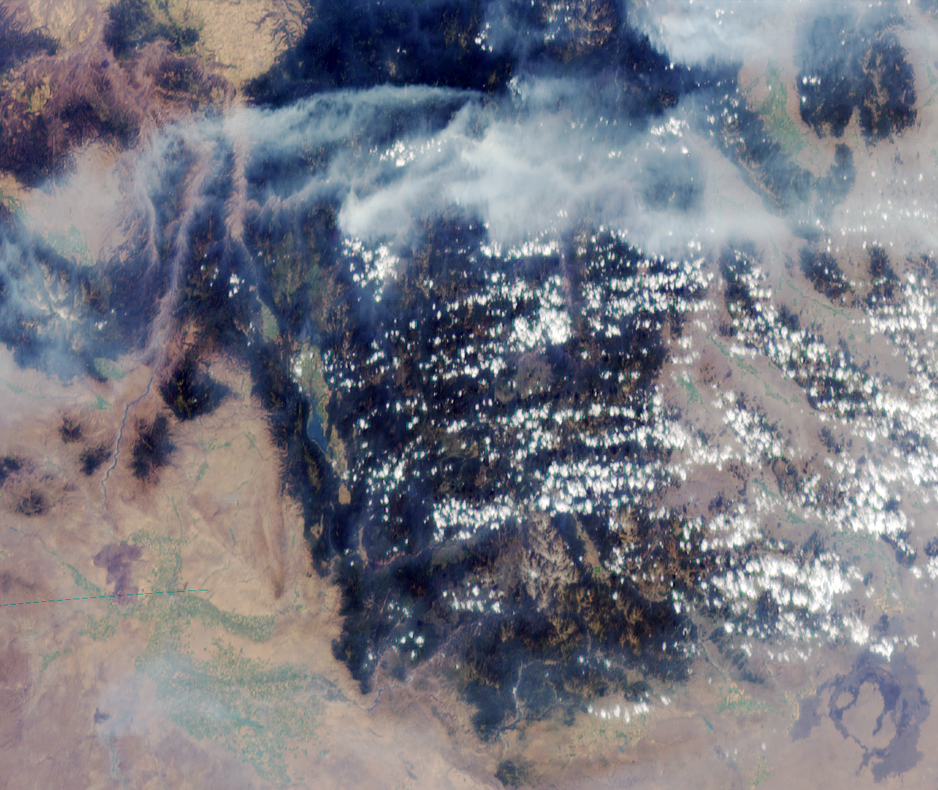

MISR Images Wildfires in Northwestern US

MISR image of smoke plumes from devastating wildfires in the northwestern US. This view of the Clearwater and Salmon River Mountains in Idaho was acquired on August 5, 2000 (Terra orbit 3370). The body of water to the left of image center is the Cascade Reservoir, located about 100 km north of Boise and 80 km east of the Snake River. North is at the top, and the image is approximately 380 km across.

In addition to the huge plumes traversing the mountains in the northern part of the image, smoke accumulating in the lower elevation canyons and plains is visible. This image was generated using data from the MISR camera that looks forward at a steep angle (70.5 degrees). The smoke is far more visible when viewed at this highly oblique angle than it would be in a conventional, straight-downward view. In creating this color composite, data from the blue and green MISR bands, acquired at 1.1-km spatial resolution, were digitally “sharpened” using 275-m resolution data acquired in the red band.

MISR was built and is managed by NASA’s Jet Propulsion Laboratory, Pasadena, CA, for NASA’s Office of Earth Science, Washington, DC. The Terra satellite is managed by NASA’s Goddard Space Flight Center, Greenbelt, MD. JPL is a division of the California Institute of Technology.

Credit: NASA/GSFC/JPL, MISR Team